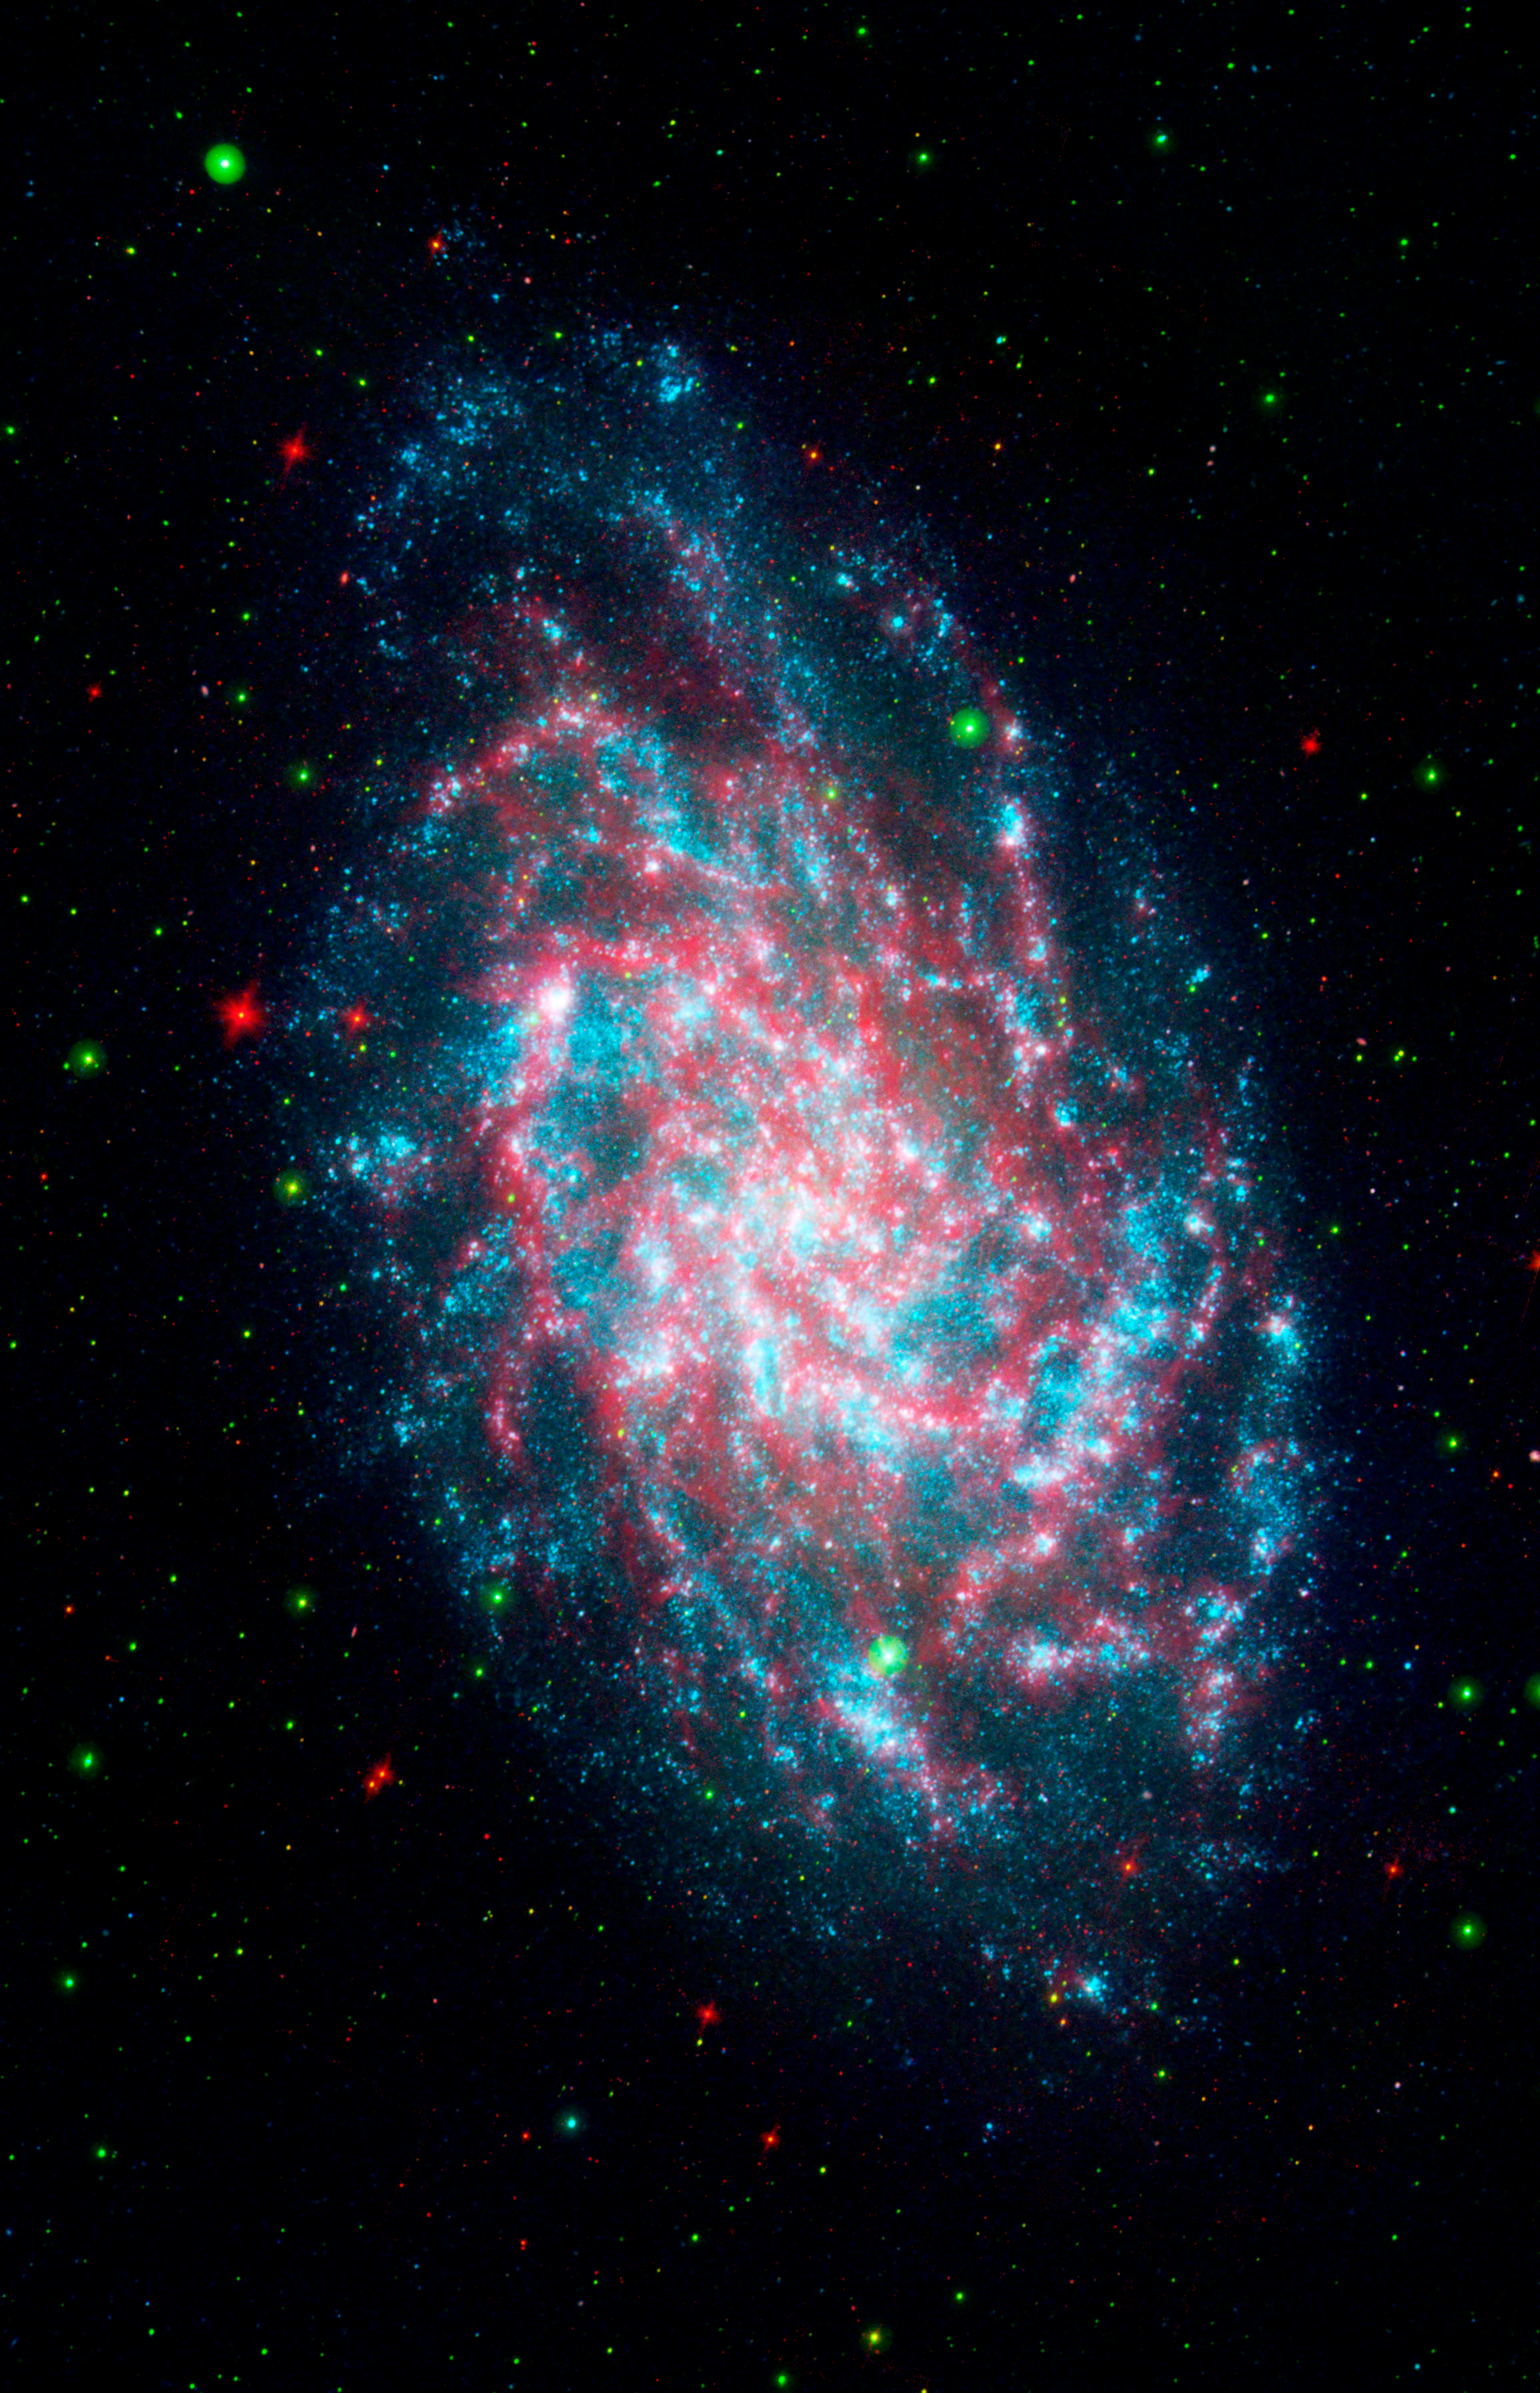

Multispectral Triangulum Galaxy 3 Channel

This image is a blend of the Galaxy Evolution Explorer's M33 image and another taken by NASA's Spitzer Space Telescope. M33, one of our closest galactic neighbors, is about 2.9 million light-years away in the constellation Triangulum, part of what's known as our Local Group of galaxies.

Together, the Galaxy Evolution Explorer and Spitzer can see a broad spectrum of sky. Spitzer, for example, can detect mid-infrared radiation from dust that has absorbed young stars' ultraviolet light. That's something the Galaxy Evolution Explorer cannot see. This combined image shows in amazing detail the beautiful and complicated interlacing of the heated dust and young stars. In some regions of M33, dust gathers where there is very little far-ultraviolet light, suggesting that the young stars are obscured or that stars farther away are heating the dust. In some of the outer regions of the galaxy, just the opposite is true: There are plenty of young stars and very little dust.

Far-ultraviolet light from young stars glimmers blue, near-ultraviolet light from intermediate age stars glows green, and dust rich in organic molecules burns red. This image is a 3-band composite including far infrared as red.

Credit: NASA/JPL-Caltech